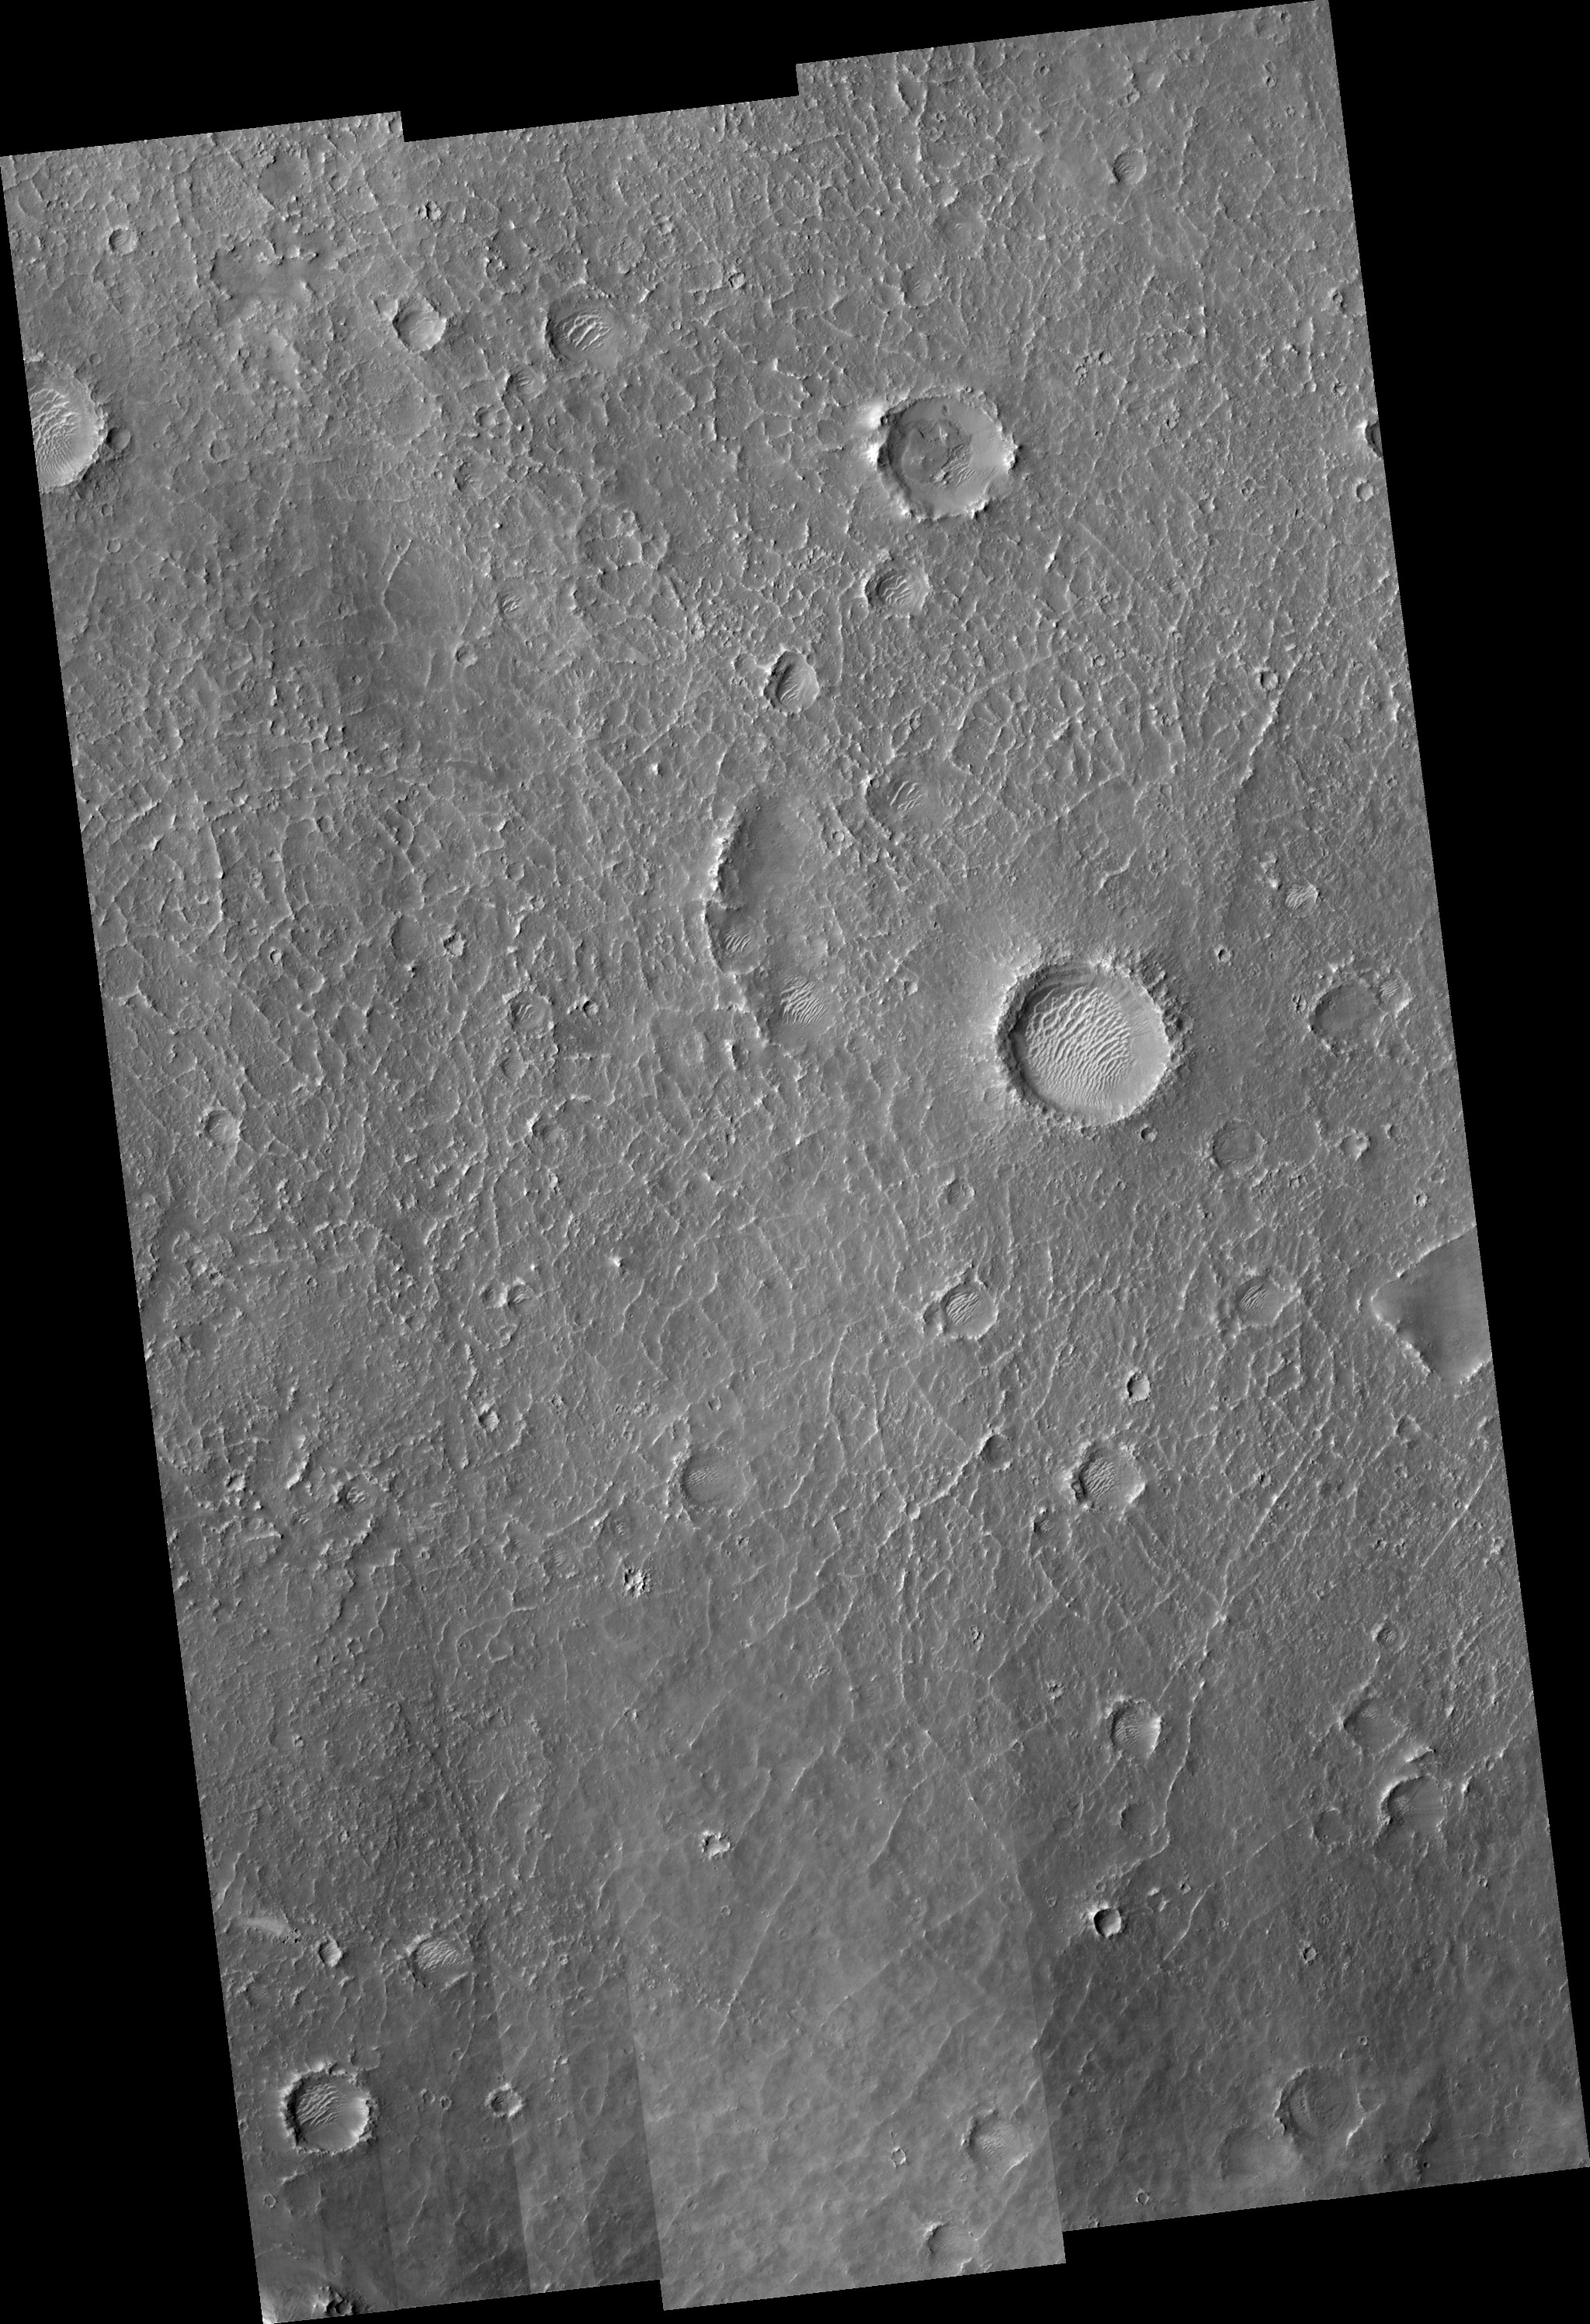

Floor of Becquerel Crater

Image PSP_001480_2015 was taken by the High Resolution Imaging Science Experiment (HiRISE) camera onboard the Mars Reconnaissance Orbiter spacecraft on November 19, 2006. The complete image is centered at 21.3 degrees latitude, 352.5 degrees East longitude. The range to the target site was 283.6 km (177.3 miles). At this distance the image scale ranges from 28.4 cm/pixel (with 1 x 1 binning) to 113.5 cm/pixel (with 4 x 4 binning). The image shown here has been map-projected to 25 cm/pixel and north is up. The image was taken at a local Mars time of 3:27 PM and the scene is illuminated from the west with a solar incidence angle of 49 degrees, thus the sun was about 41 degrees above the horizon. At a solar longitude of 137.9 degrees, the season on Mars is Northern Summer.

NASA’s Jet Propulsion Laboratory, a division of the California Institute of Technology in Pasadena, manages the Mars Reconnaissance Orbiter for NASA’s Science Mission Directorate, Washington. Lockheed Martin Space Systems, Denver, is the prime contractor for the project and built the spacecraft. The High Resolution Imaging Science Experiment is operated by the University of Arizona, Tucson, and the instrument was built by Ball Aerospace and Technology Corp., Boulder, Colo.

Credit: NASA/JPL/Univ. of Arizona